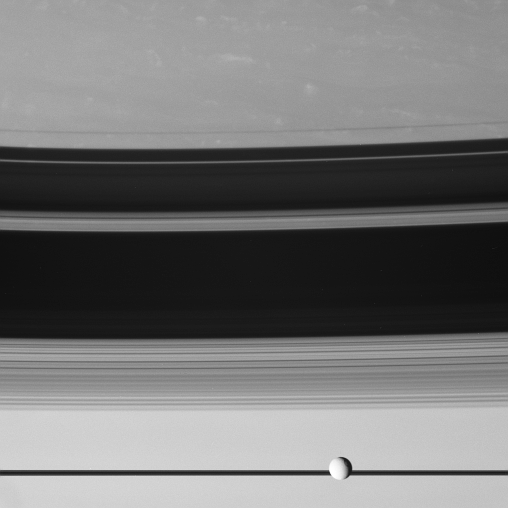

Tethys Walks the Line

The moon Tethys cruises past, in front of Saturn’s edge-on rings. The rings cast threadlike shadows onto the northern hemisphere of the planet.

The large crater Odysseus can be seen on the eastern limb of Tethys (1,071 kilometers, or 665 miles across).

The image was taken with the Cassini spacecraft wide-angle camera on Aug. 7, 2007 using a spectral filter sensitive to wavelengths of visible light centered at 619 nanometers. The view was obtained at a distance of approximately 4.1 million kilometers (2.6 million miles) from Saturn. Image scale is 49 kilometers (30 miles) per pixel.

The Cassini-Huygens mission is a cooperative project of NASA, the European Space Agency and the Italian Space Agency. The Jet Propulsion Laboratory, a division of the California Institute of Technology in Pasadena, manages the mission for NASA’s Science Mission Directorate, Washington, D.C. The Cassini orbiter and its two onboard cameras were designed, developed and assembled at JPL. The imaging operations center is based at the Space Science Institute in Boulder, Colo.

Credit: NASA/JPL/Space Science Institute